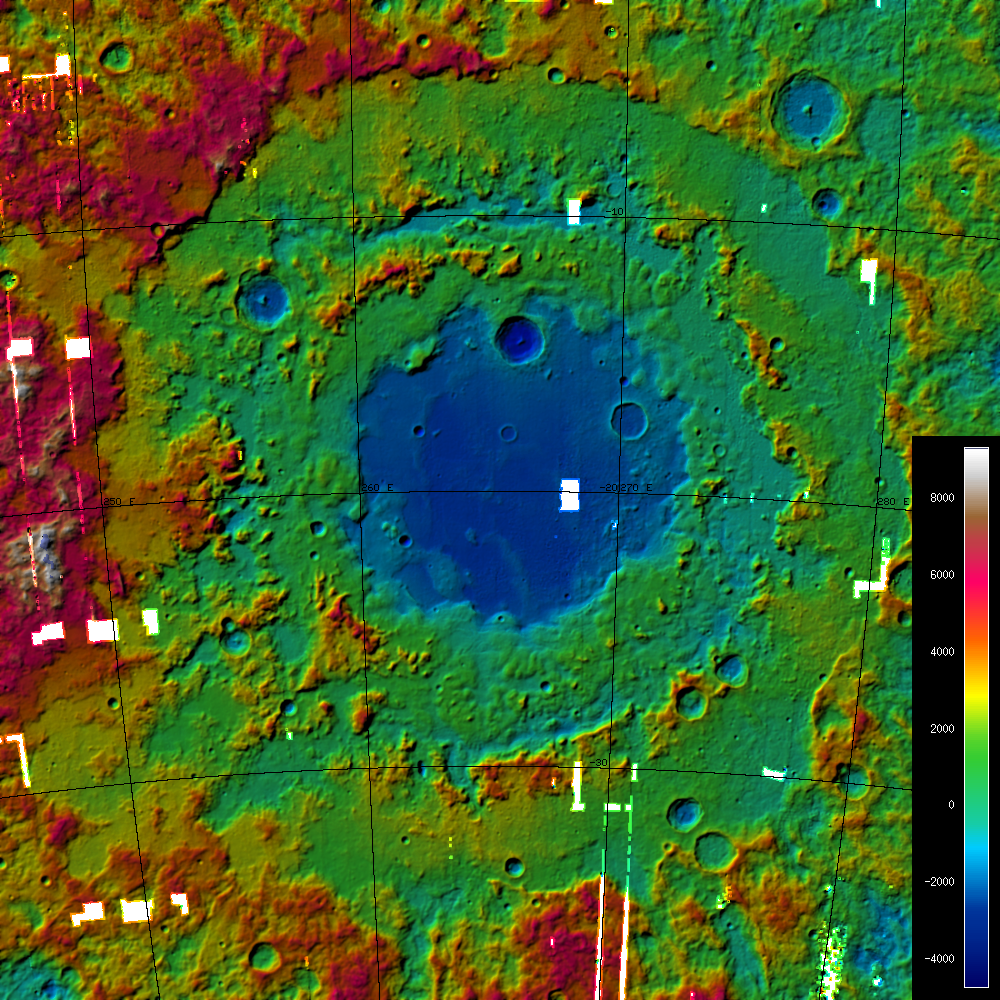

A Digital Terrain Model of the Orientale Basin

A Digital Terrain Model (DTM) of the large Orientale Basin (1100 km diameter), located on the western hemisphere of the Moon, produced from stereo images obtained by LROC’s Wide-Angle Camera. The image shows the hill-shaded, color-coded DTM with heights varying from approx. -4,700 meters to 9,400 meters. The small white boxes are areas without WAC coverage.

NASA’s Goddard Space Flight Center built and manages the mission for the Exploration Systems Mission Directorate at NASA Headquarters in Washington. The Lunar Reconnaissance Orbiter Camera was designed to acquire data for landing site certification and to conduct polar illumination studies and global mapping. Operated by Arizona State University, the LROC facility is part of the School of Earth and Space Exploration (SESE). LROC consists of a pair of narrow-angle cameras (NAC) and a single wide-angle camera (WAC). The mission is expected to return over 70 terabytes of image data.

Credit: NASA/GSFC/Arizona State University